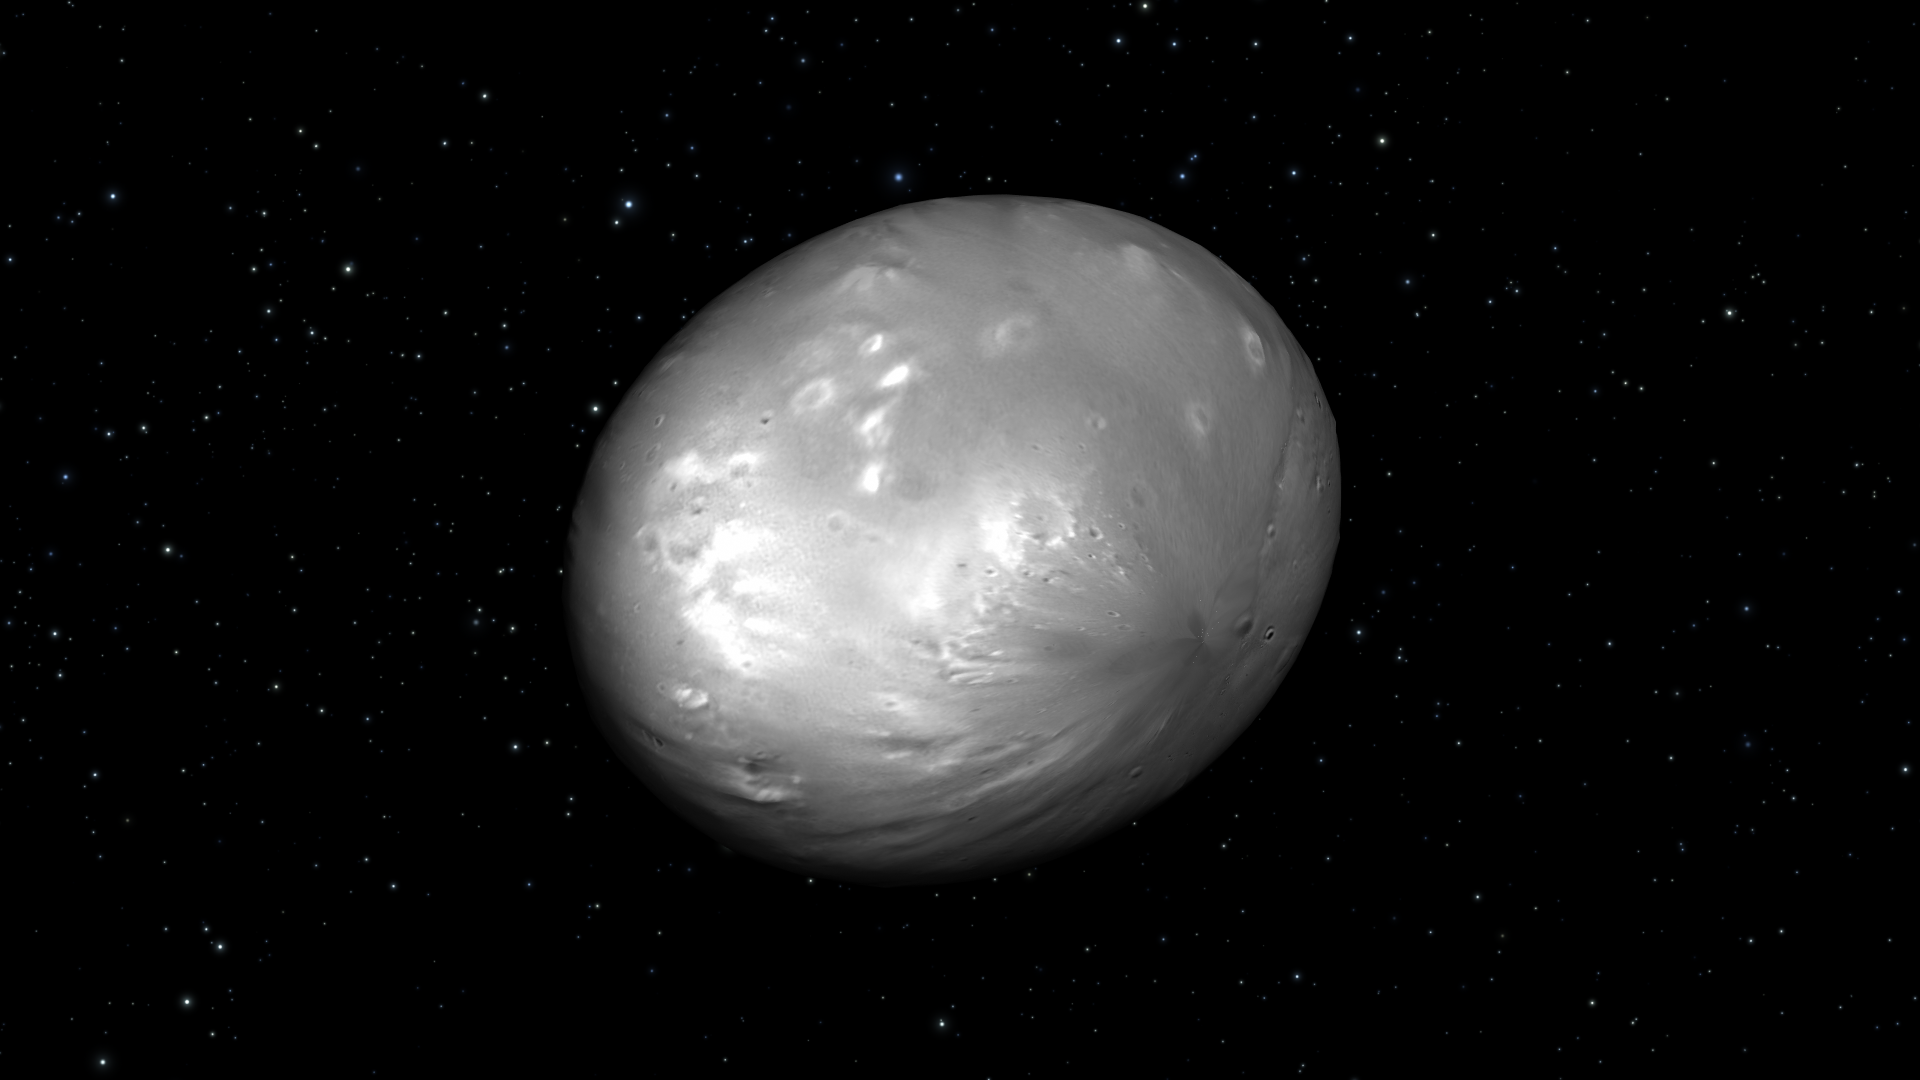

Artist’s View of Nix Rotation, Frame 4

Object Name: Nix

Credit: NASA, ESA, M. Showalter (SETI Institute), and G. Bacon (STScI)